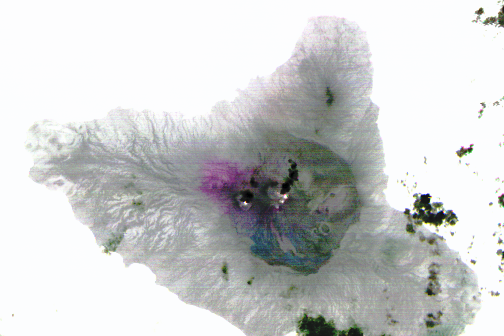

Nighttime Look at Ambrym Volcano, Vanuatu by NASA Spacecraft

Ambrym volcano in Vanuatu is one of the most active volcanoes in the world. A large summit caldera contains two active vent complexes, Marum and Benbow. In this February 12, 2014 ASTER nighttime thermal infrared image, the bright white spots are active lava lakes in the vent complexes. The purple area to the left of the vents is an area covered by recent volcanic ash. The black “cloud” coming from the eastern vent is a small eruption plume. The caldera appears as a circular blue-grey area in the central one-fourth of the island. The image covers an area of 45 by 30 kilometers (28 by 18.6 miles) and is located at 16.2 degrees south, 168.1 degrees east.

With its 14 spectral bands from the visible to the thermal infrared wavelength region and its high spatial resolution of 15 to 90 meters (about 50 to 300 feet), ASTER images Earth to map and monitor the changing surface of our planet. ASTER is one of five Earth-observing instruments launched Dec. 18, 1999, on Terra. The instrument was built by Japan’s Ministry of Economy, Trade and Industry. A joint U.S./Japan science team is responsible for validation and calibration of the instrument and data products.

The broad spectral coverage and high spectral resolution of ASTER provides scientists in numerous disciplines with critical information for surface mapping and monitoring of dynamic conditions and temporal change. Example applications are: monitoring glacial advances and retreats; monitoring potentially active volcanoes; identifying crop stress; determining cloud morphology and physical properties; wetlands evaluation; thermal pollution monitoring; coral reef degradation; surface temperature mapping of soils and geology; and measuring surface heat balance.

The U.S. science team is located at NASA’s Jet Propulsion Laboratory, Pasadena, Calif. The Terra mission is part of NASA’s Science Mission Directorate, Washington, D.C.

Credit: NASA/GSFC/METI/ERSDAC/JAROS, and U.S./Japan ASTER Science Team